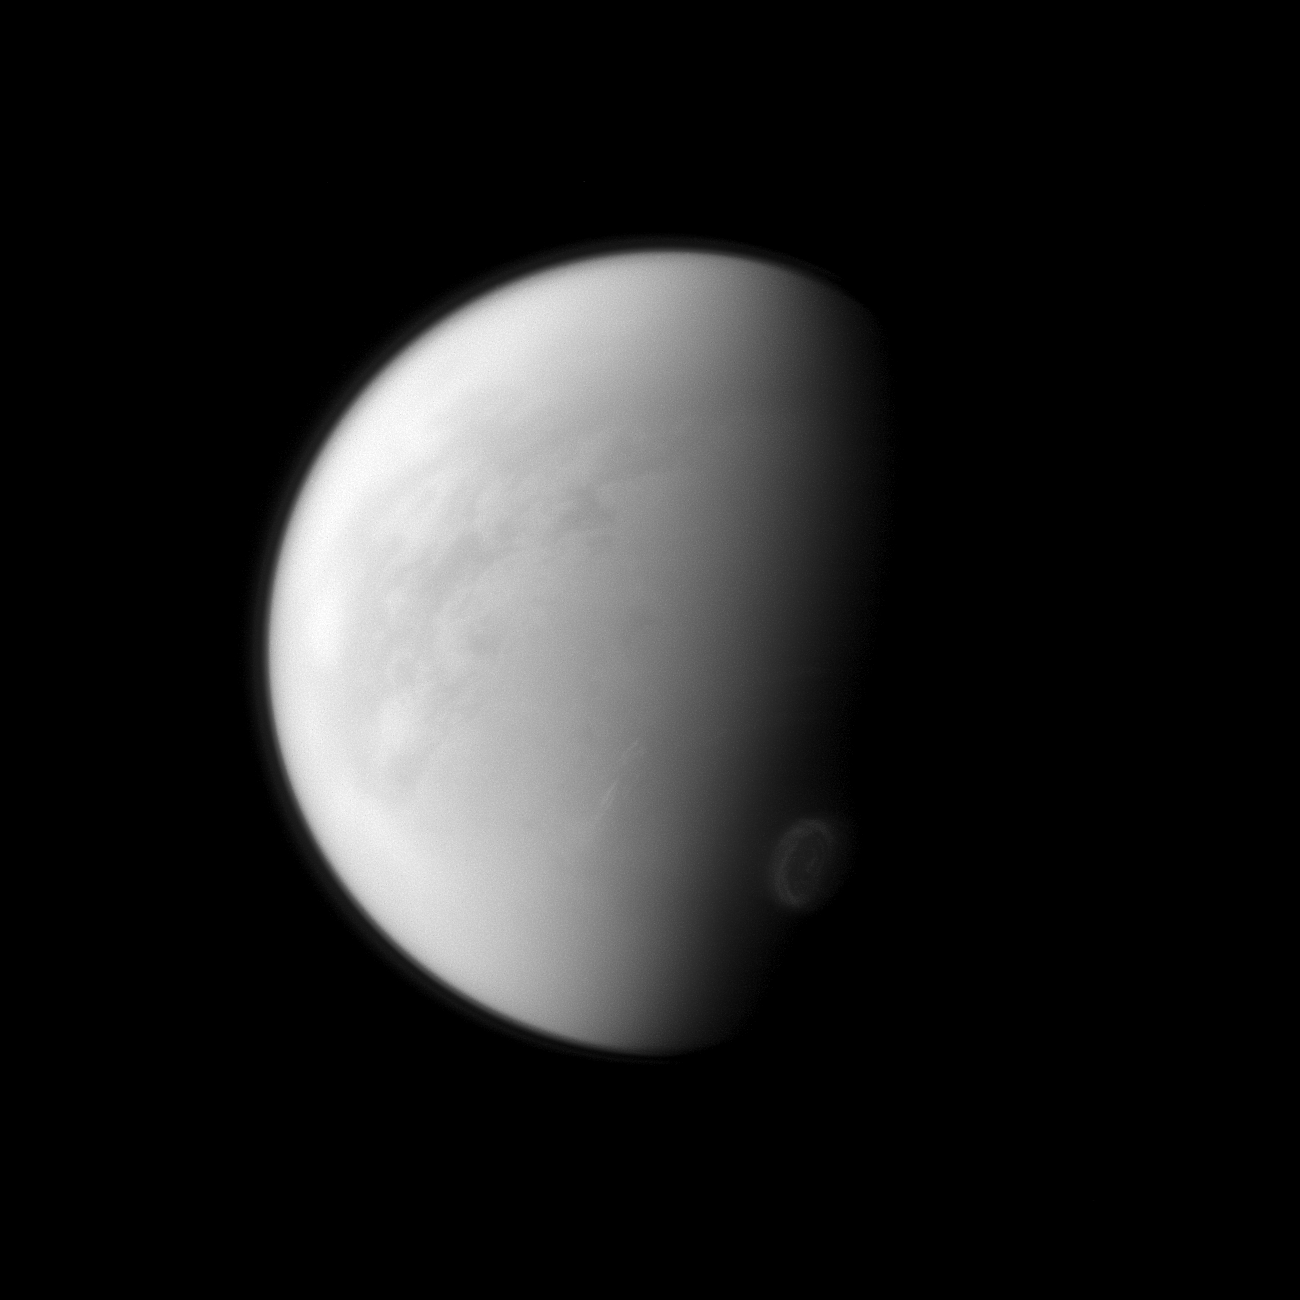

Seasonal Swirl

Titan’s swirling south-polar vortex stands out brightly against the other clouds of the south pole (seen at the lower right of the image). The Cassini spacecraft is monitoring the development of the south polar vortex to help understand seasonal changes on Saturn’s largest moon.

For a color image of the south polar vortex on Titan, see PIA14919. For a movie of the vortex, see PIA14920.

This view looks toward the trailing hemisphere of Titan (3,200 miles, or 5,150 kilometers across). North on Titan is up and rotated 9 degrees to the left. The image was taken with the Cassini spacecraft narrow-angle camera on Aug. 31, 2012 using a spectral filter sensitive to wavelengths of near-infrared light centered at 938 nanometers.

The view was acquired at a distance of approximately 750,000 miles (1.2 million kilometers) from Titan and at a Sun-Titan-spacecraft, or phase, angle of 74 degrees. Image scale is 4 miles (7 kilometers) per pixel.

The Cassini-Huygens mission is a cooperative project of NASA, the European Space Agency and the Italian Space Agency. The Jet Propulsion Laboratory, a division of the California Institute of Technology in Pasadena, manages the mission for NASA’s Science Mission Directorate, Washington, D.C. The Cassini orbiter and its two onboard cameras were designed, developed and assembled at JPL. The imaging operations center is based at the Space Science Institute in Boulder, Colo.

Credit: NASA/JPL-Caltech/Space Science Institute